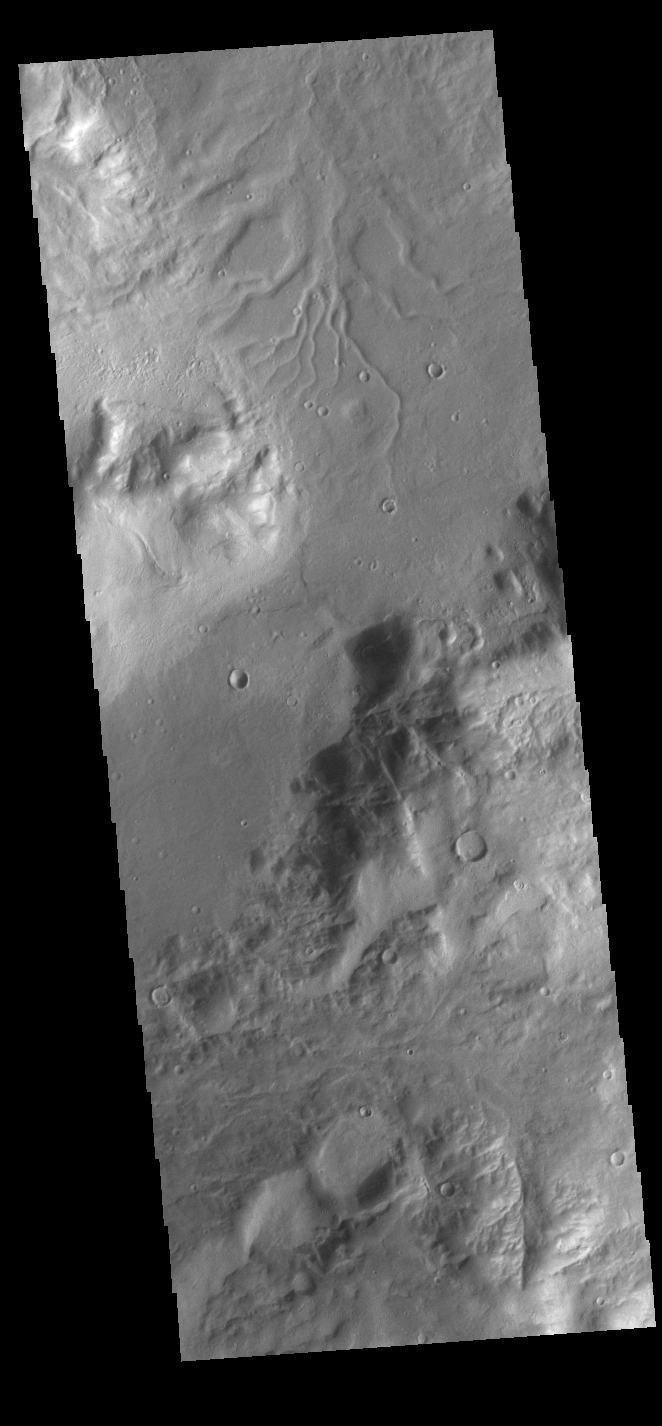

Promethei Terra

Many channels dissect the surface in this region of Promethei Terra.

Credit: NASA/JPL-Caltech/ASU